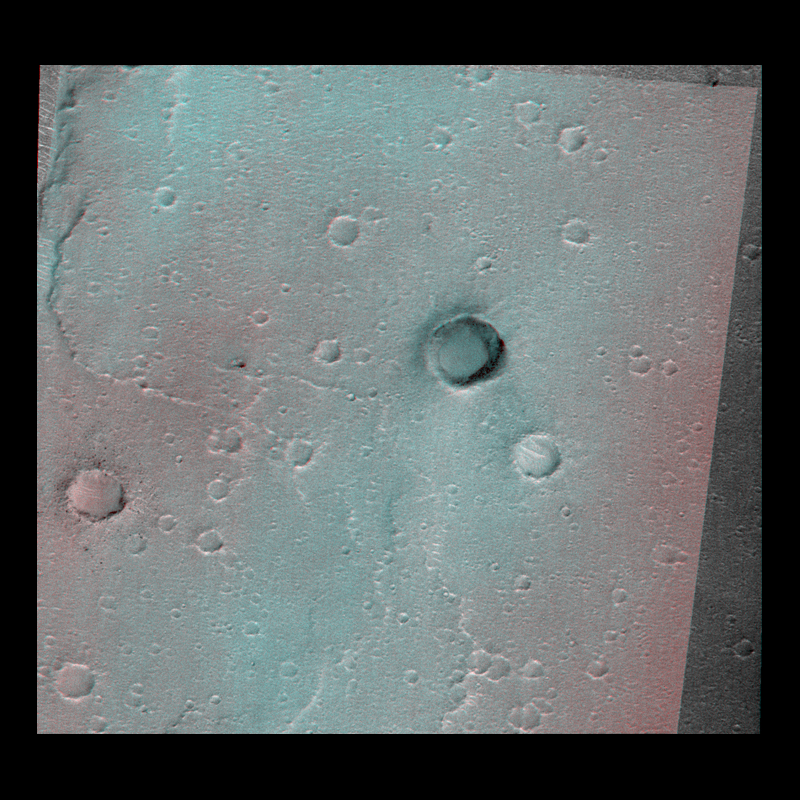

Mars Orbiter Camera Acquires High Resolution Stereoscopic Images of the Viking One Landing Site

Two MOC images of the vicinity of the Viking Lander 1 (MOC 23503 and 25403), acquired separately on 12 April 1998 at 08:32 PDT and 21 April 1998 at 13:54 PDT (respectively), are combined here in a stereoscopic anaglyph. The more recent, slightly better quality image is in the red channel, while the earlier image is shown in the blue and green channels. Only the overlap portion of the images is included in the composite.

Image 23503 was taken at a viewing angle of 31.6° from vertical; 25403 was taken at an angle of 22.4°, for a difference of 9.4°. Although this is not as large a difference as is typically used in stereo mapping, it is sufficient to provide some indication of relief, at least in locations of high relief.

The image shows the raised rims and deep interiors of the larger impact craters in the area (the largest crater is about 650 m/2100 feet across). It shows that the relief on the ridges is very subtle, and that, in general, the Viking landing site is very flat. This result is, of course, expected: the VL-1 site was chosen specifically because it was likely to have low to very low slopes that represented potential hazards to the spacecraft.

Malin Space Science Systems and the California Institute of Technology built the MOC using spare hardware from the Mars Observer mission. MSSS operates the camera from its facilities in San Diego, CA. The Jet Propulsion Laboratory’s Mars Surveyor Operations Project operates the Mars Global Surveyor spacecraft with its industrial partner, Lockheed Martin Astronautics, from facilities in Pasadena, CA and Denver, CO.

Credit: NASA/JPL/Malin Space Science Systems